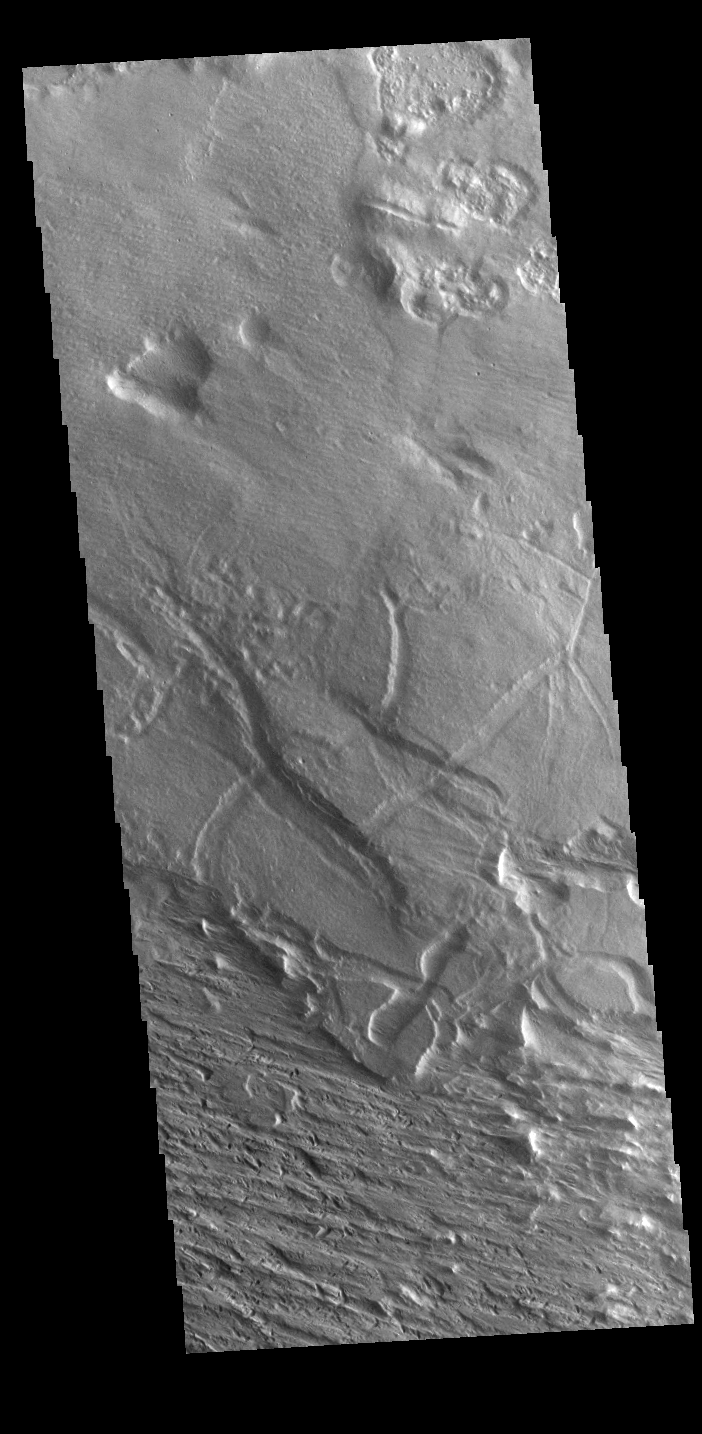

Wind Action

The most common active process affecting the surface of Mars today is erosion by the wind. In areas of poorly cemented surface materials, the effect is more easily seen. This image near Gordii Dorsum has been eroded for millions of years. Long term unidirectional winds scour the surface into linear patterns.

Credit: NASA/JPL-Caltech/ASU